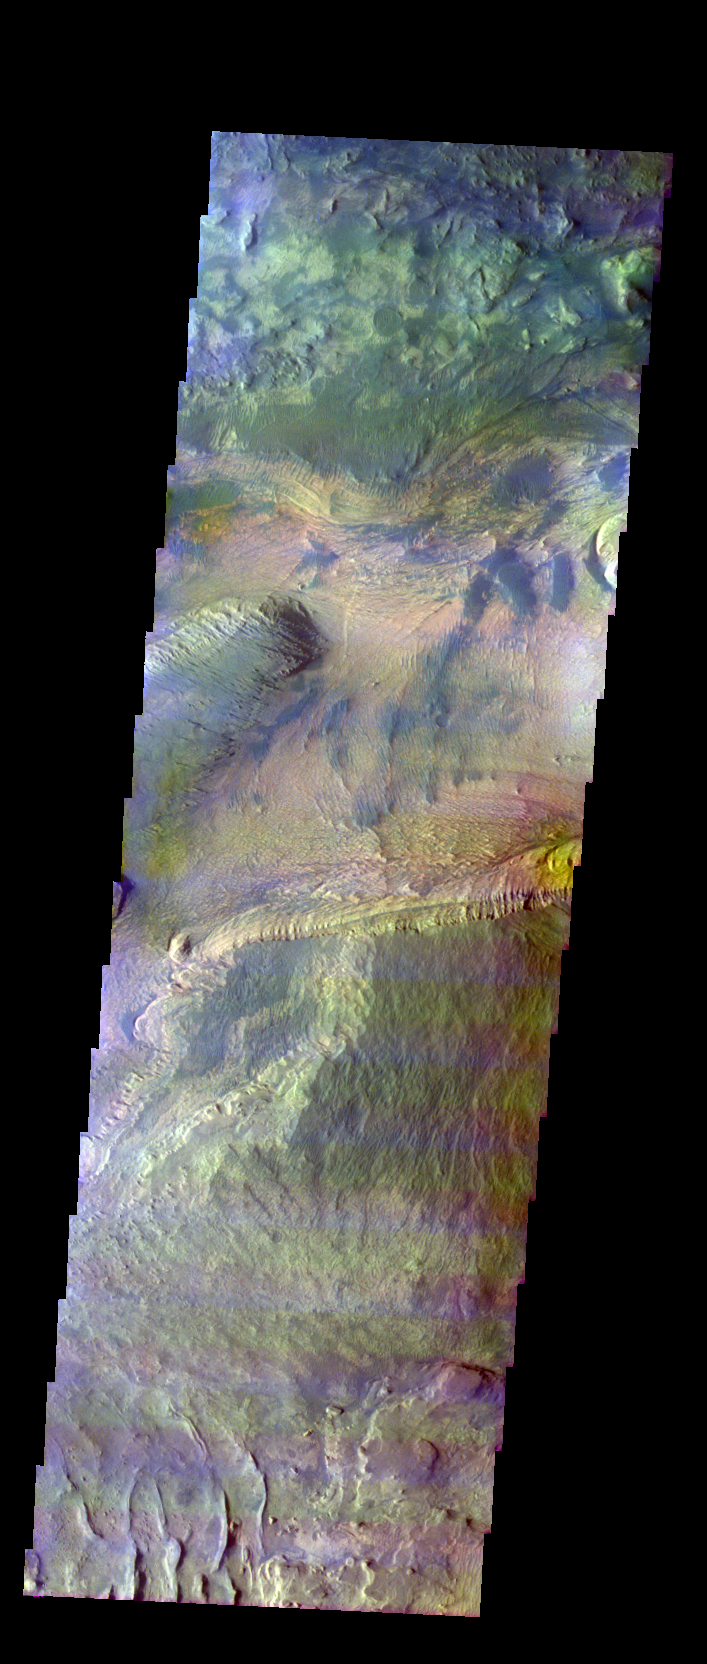

Ceti Mensa

Released 1 June 2004

This image was collected January 29, 2004 during southern summer season. The local time at the image location was about 4 pm. The image shows an area in the Ceti Mensa region.

The THEMIS VIS camera is capable of capturing color images of the martian surface using its five different color filters. In this mode of operation, the spatial resolution and coverage of the image must be reduced to accommodate the additional data volume produced from the use of multiple filters. To make a color image, three of the five filter images (each in grayscale) are selected. Each is contrast enhanced and then converted to a red, green, or blue intensity image. These three images are then combined to produce a full color, single image. Because the THEMIS color filters don’t span the full range of colors seen by the human eye, a color THEMIS image does not represent true color. Also, because each single-filter image is contrast enhanced before inclusion in the three-color image, the apparent color variation of the scene is exaggerated. Nevertheless, the color variation that does appear is representative of some change in color, however subtle, in the actual scene. Note that the long edges of THEMIS color images typically contain color artifacts that do not represent surface variation.

Image information: VIS instrument. Latitude -5.2, Longitude 283.6 East (76.4 West). 38 meter/pixel resolution.

Note: this THEMIS visual image has not been radiometrically nor geometrically calibrated for this preliminary release. An empirical correction has been performed to remove instrumental effects. A linear shift has been applied in the cross-track and down-track direction to approximate spacecraft and planetary motion. Fully calibrated and geometrically projected images will be released through the Planetary Data System in accordance with Project policies at a later time.

NASA’s Jet Propulsion Laboratory manages the 2001 Mars Odyssey mission for NASA’s Office of Space Science, Washington, D.C. The Thermal Emission Imaging System (THEMIS) was developed by Arizona State University, Tempe, in collaboration with Raytheon Santa Barbara Remote Sensing. The THEMIS investigation is led by Dr. Philip Christensen at Arizona State University. Lockheed Martin Astronautics, Denver, is the prime contractor for the Odyssey project, and developed and built the orbiter. Mission operations are conducted jointly from Lockheed Martin and from JPL, a division of the California Institute of Technology in Pasadena.

Credit: NASA/JPL/Arizona State University